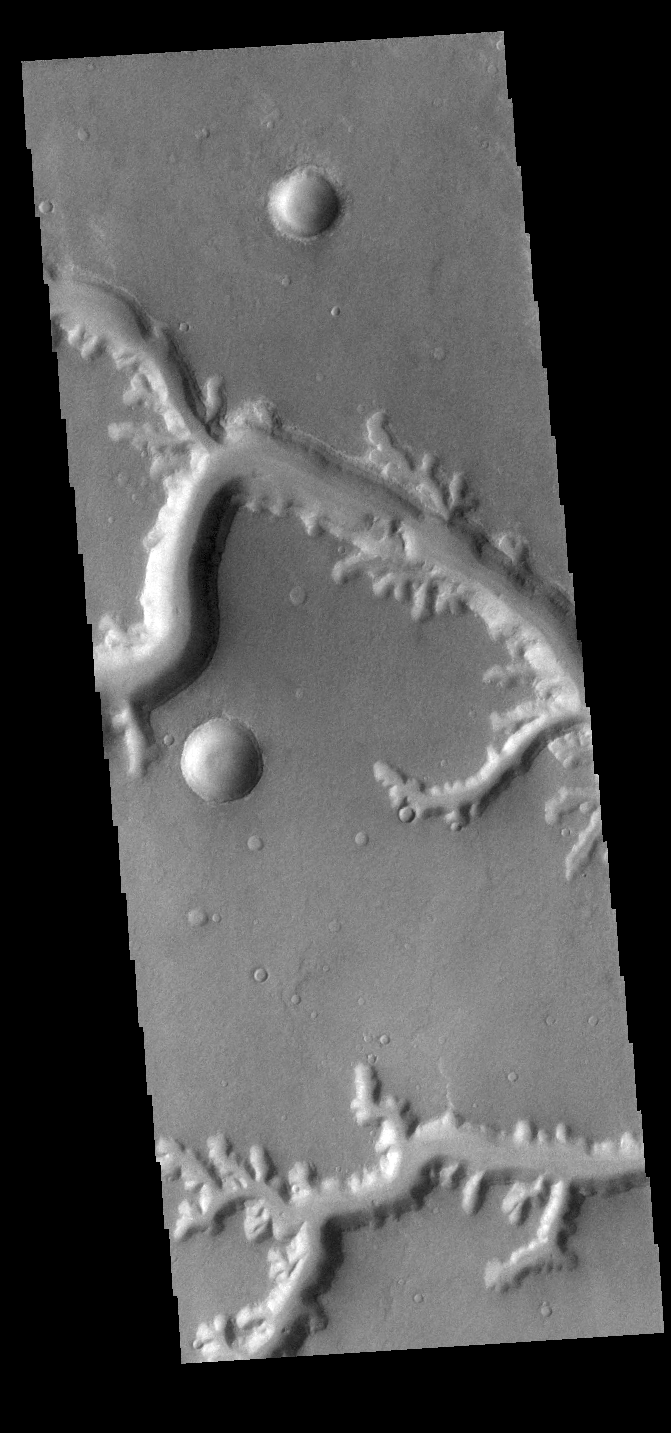

Nirgal Vallis

Today’s VIS image shows Nirgal Vallis and several of its tributary channels. Located in Noachis Terra, Nirgal Valles is 610km long (379 miles).

Credit: NASA/JPL-Caltech/ASU